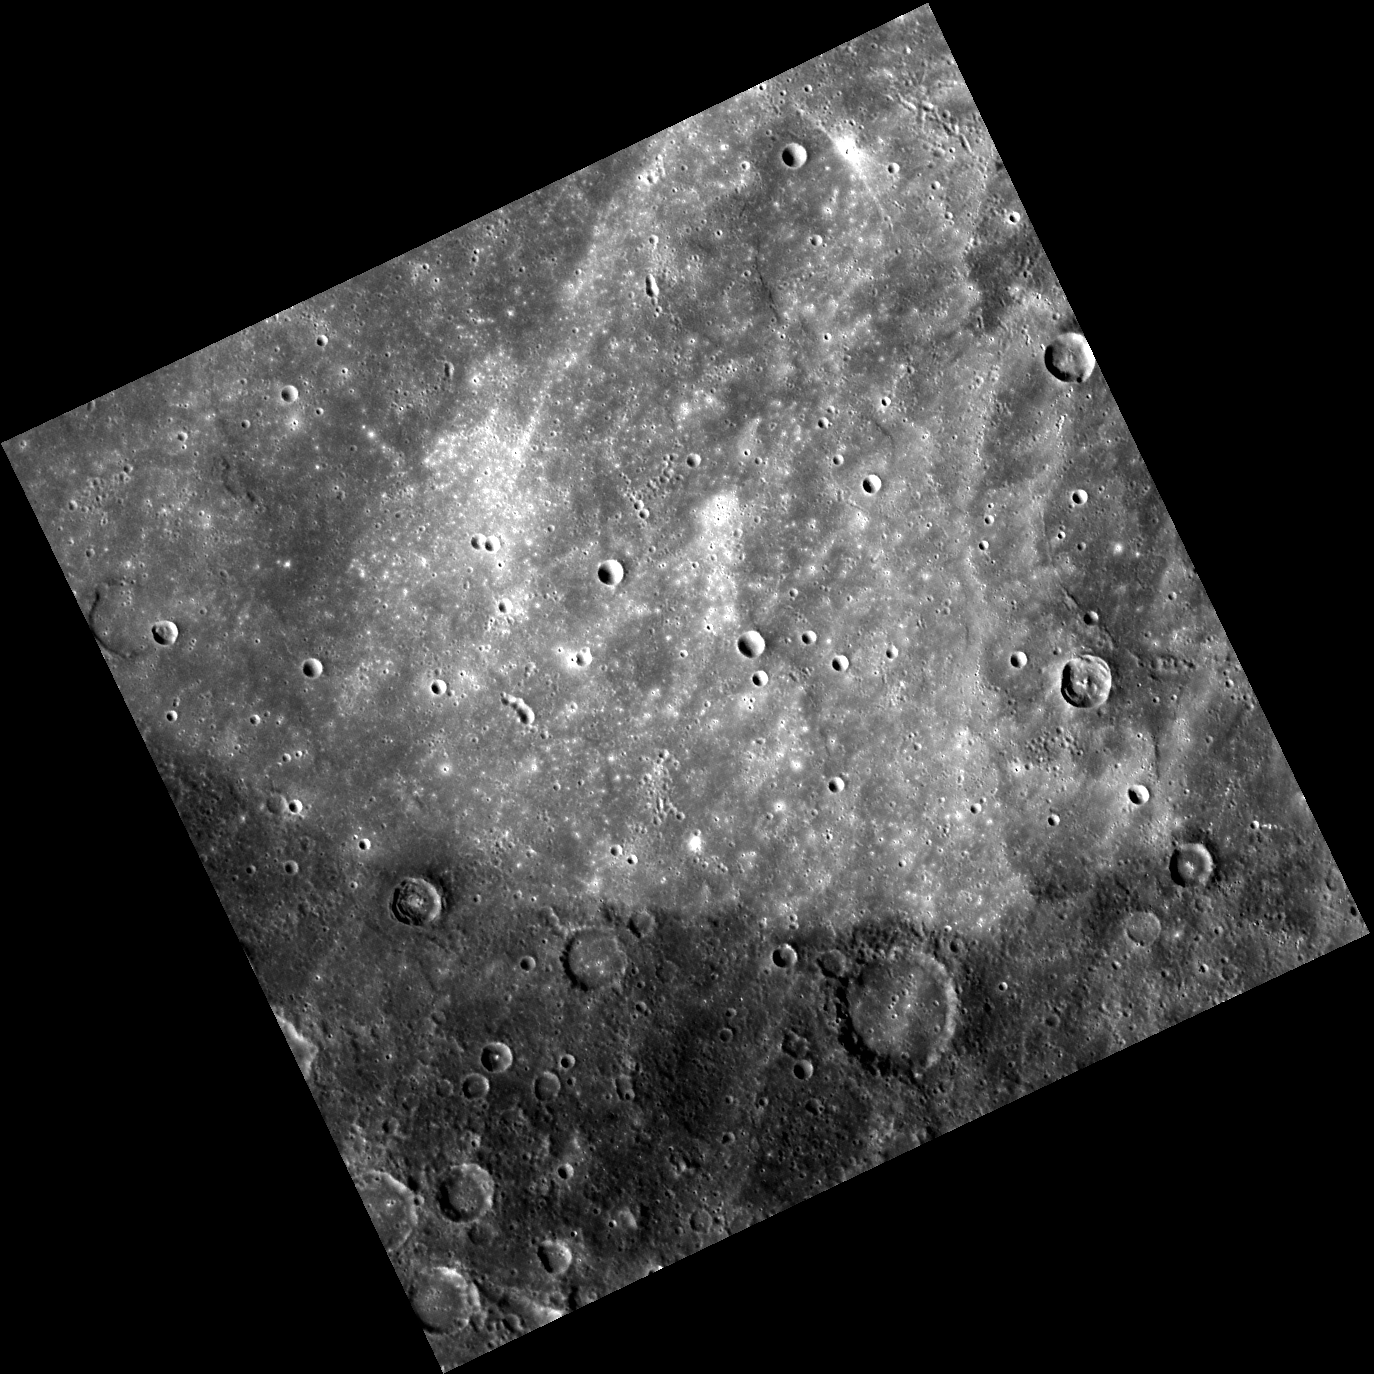

An Angular Albedo Arc

A distinct albedo difference is visible in this image, separating lighter, smoother ground in the north from darker, older terrain in the south. This contrast is likely indicative of a compositional difference between the two terrains. Although at first glance this feature seems angular, the albedo change most likely marks the edge of an extremely degraded impact basin.

This image was acquired as part of MDIS’s high-resolution surface morphology base map. The surface morphology base map will cover more than 90% of Mercury’s surface with an average resolution of 250 meters/pixel (0.16 miles/pixel or 820 feet/pixel). Images acquired for the surface morphology base map typically have off-vertical Sun angles (i.e., high incidence angles) and visible shadows so as to reveal clearly the topographic form of geologic features.

The MESSENGER spacecraft is the first ever to orbit the planet Mercury, and the spacecraft’s seven scientific instruments and radio science investigation are unraveling the history and evolution of the Solar System’s innermost planet. Visit the Why Mercury? section of this website to learn more about the key science questions that the MESSENGER mission is addressing.

Date acquired: June 21, 2011
Image Mission Elapsed Time (MET): 217183900
Image ID: 409241
Instrument: Wide Angle Camera (WAC) of the Mercury Dual Imaging System (MDIS)
WAC filter: 7 (748 nanometers)
Center Latitude: 30.53°
Center Longitude: 226.2° E
Resolution: 343 meters/pixel
Scale: The diagonal length of this image is about 500 km (310 mi) across.
Incidence Angle: 54.3°
Emission Angle: 0.3°
Phase Angle: 54.1°

These images are from MESSENGER, a NASA Discovery mission to conduct the first orbital study of the innermost planet, Mercury. For information regarding the use of images, see the MESSENGER image use policy.

Credit: NASA/Johns Hopkins University Applied Physics Laboratory/Carnegie Institution of Washington